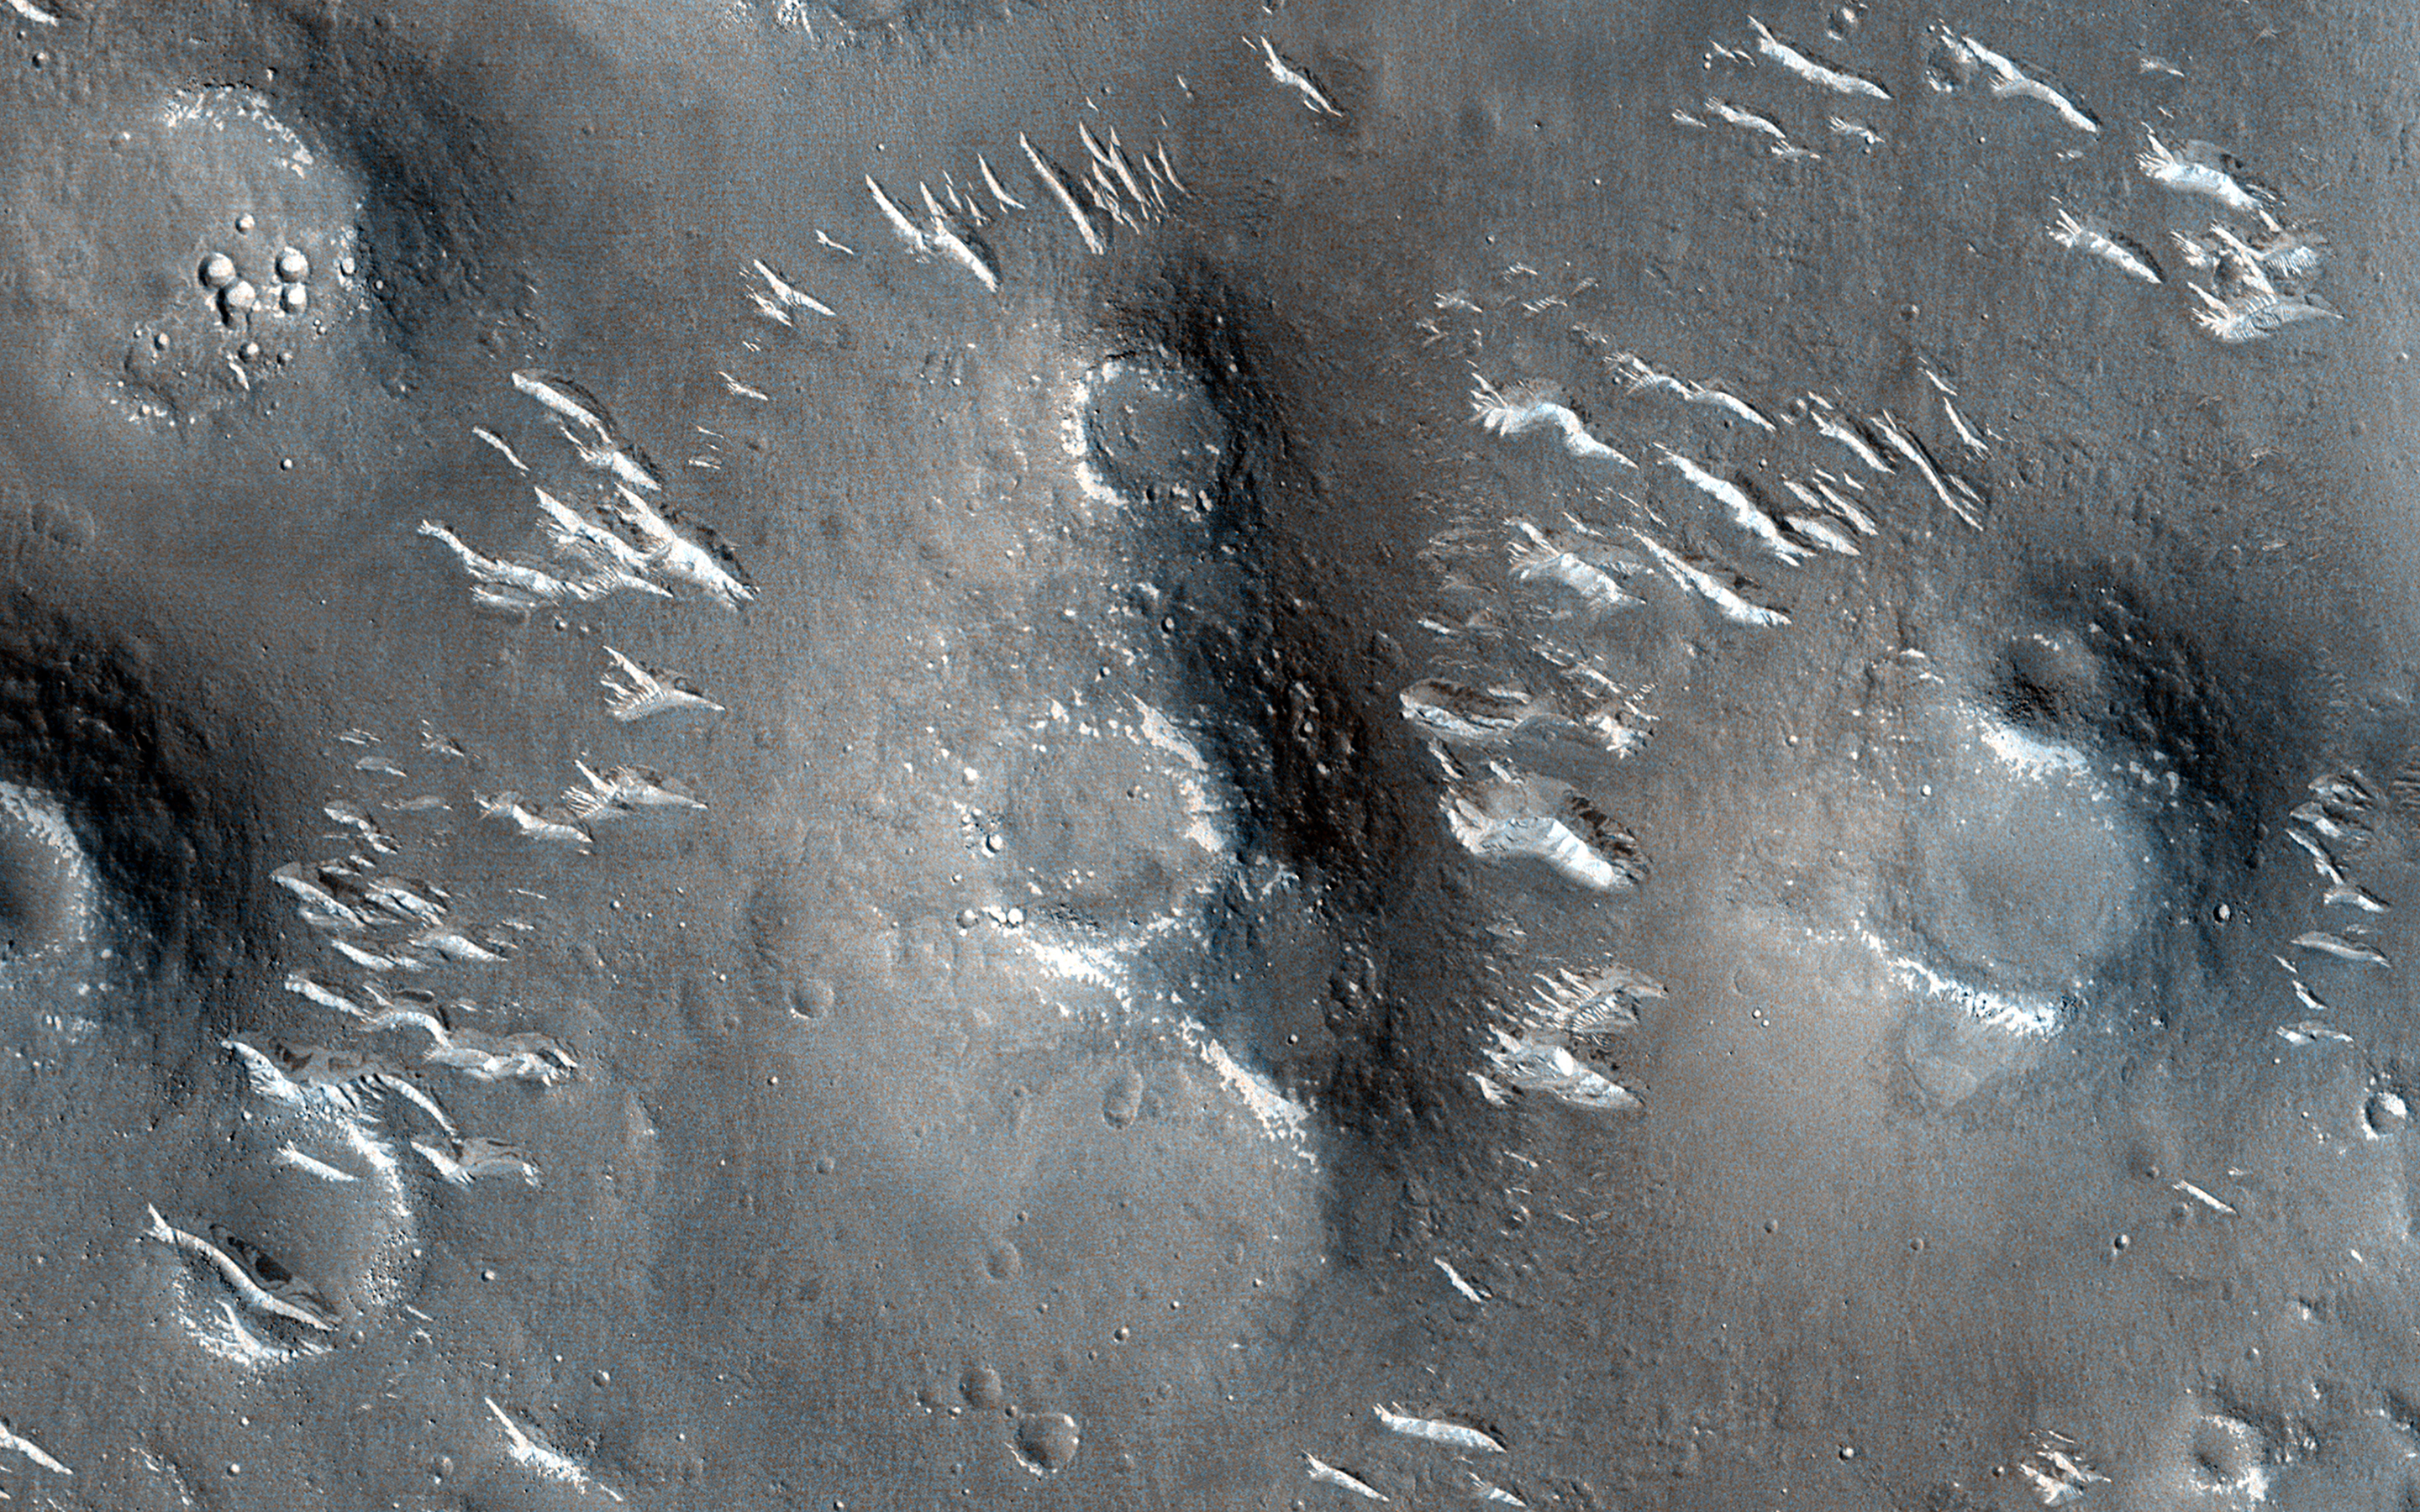

Candidate Mud Volcanoes in Utopia Planitia

Utopia Planitia, a vast plain in the Northern Hemisphere of Mars, has an interesting and complex history. One of the intriguing features is a field of mounds showing circular depressions at their summits. The fact that many of these “craters” are on top of mounds argues against them being craters created by impacts, as is common on Mars and other planetary bodies across the solar system.

There are many processes that can form such landforms, most notably hot lava. However, mud ejected from beneath the surface (through different geologic mechanisms) could also be a possibility. Being able to better understand how these features formed (aided by HiRISE stereo images) is crucial to our understanding of the geologic history of the region.

The map is projected here at a scale of 25 centimeters (9.8 inches) per pixel. (The original image scale is 30.4 centimeters [12.0 inches] per pixel [with 1 x 1 binning]; objects on the order of 91 centimeters [35.8 inches] across are resolved.) North is up.

This is a stereo pair with ESP_076891_2050.

The University of Arizona, in Tucson, operates HiRISE, which was built by Ball Aerospace & Technologies Corp., in Boulder, Colorado. NASA’s Jet Propulsion Laboratory, a division of Caltech in Pasadena, California, manages the Mars Reconnaissance Orbiter Project for NASA’s Science Mission Directorate, Washington.

Credit: NASA/JPL-Caltech/University of Arizona